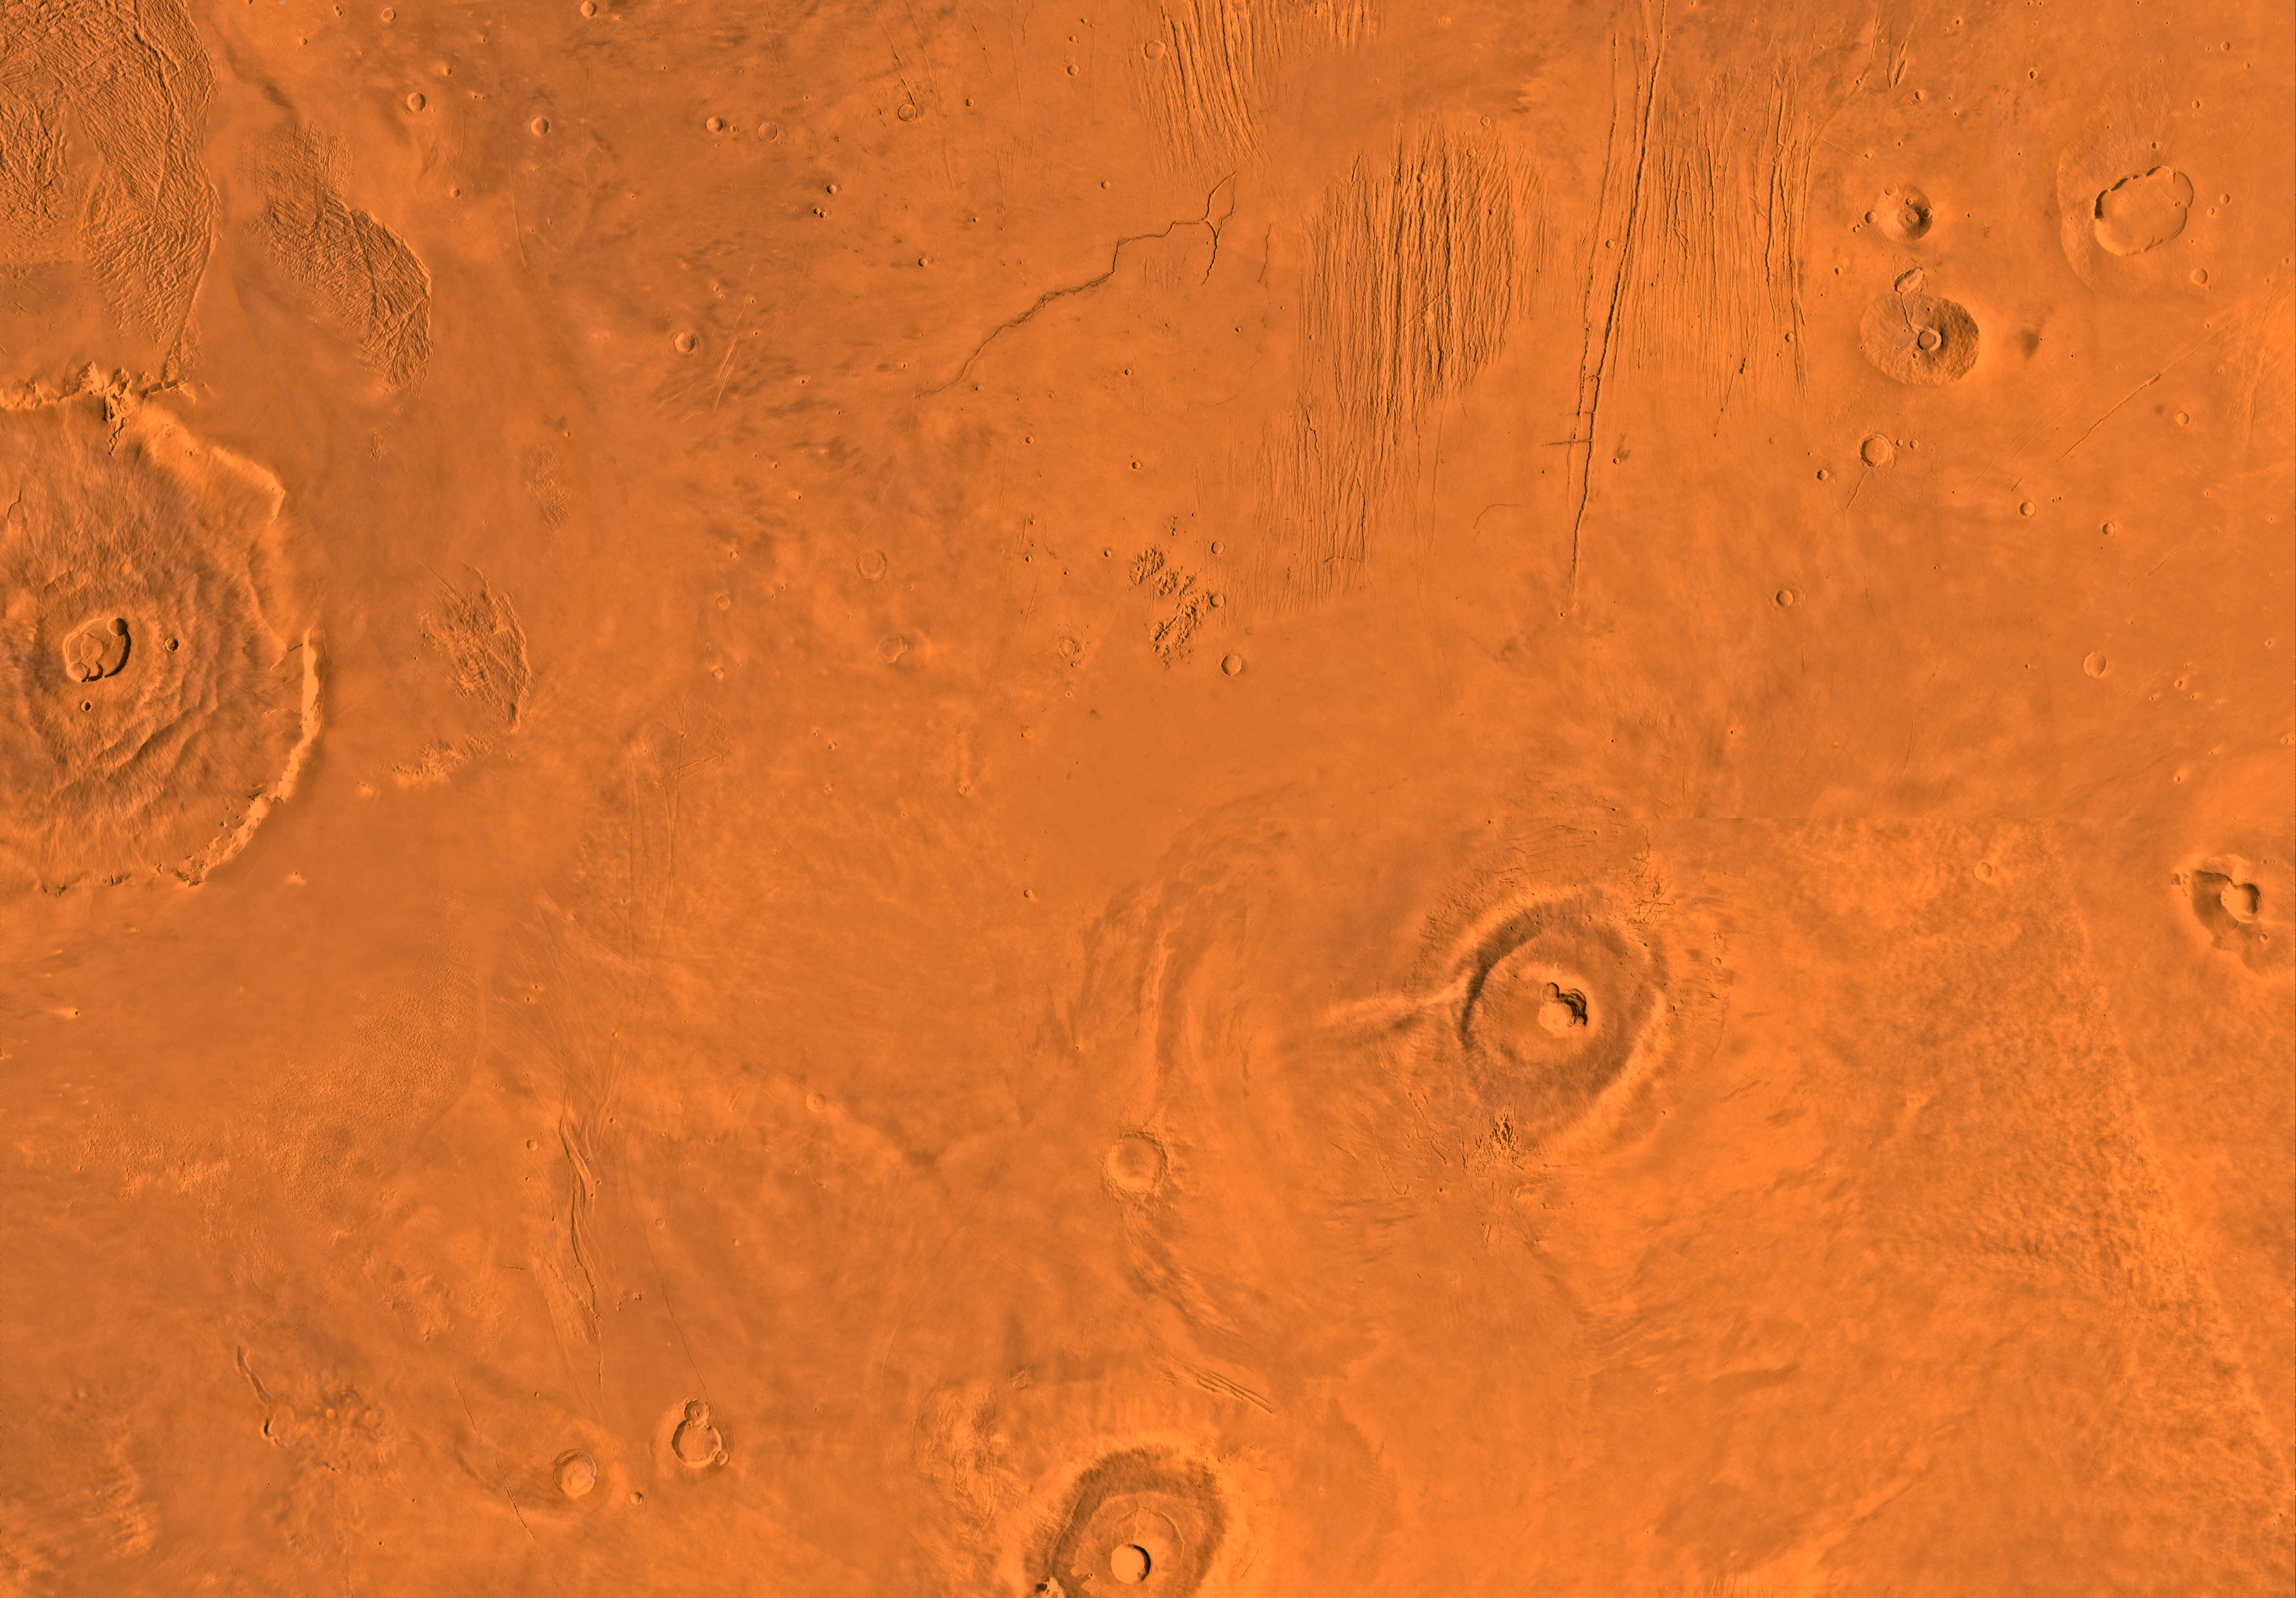

Mc-9 Tharsis Region

Mars digital-image mosaic merged with color of the MC-9 quadrangle, Tharsis region of Mars. Three of the four largest shield volcanoes on Mars–Olympus, Ascraeus, and Pavonis Montes–lie within the Tharsis quadrangle, together with several smaller shields. The north-central part is marked by highly faulted terrain of Ceraunius Fossae. Latitude range 0 to 30 degrees, longitude range 90 to 135 degrees.

Credit: NASA/JPL/USGS